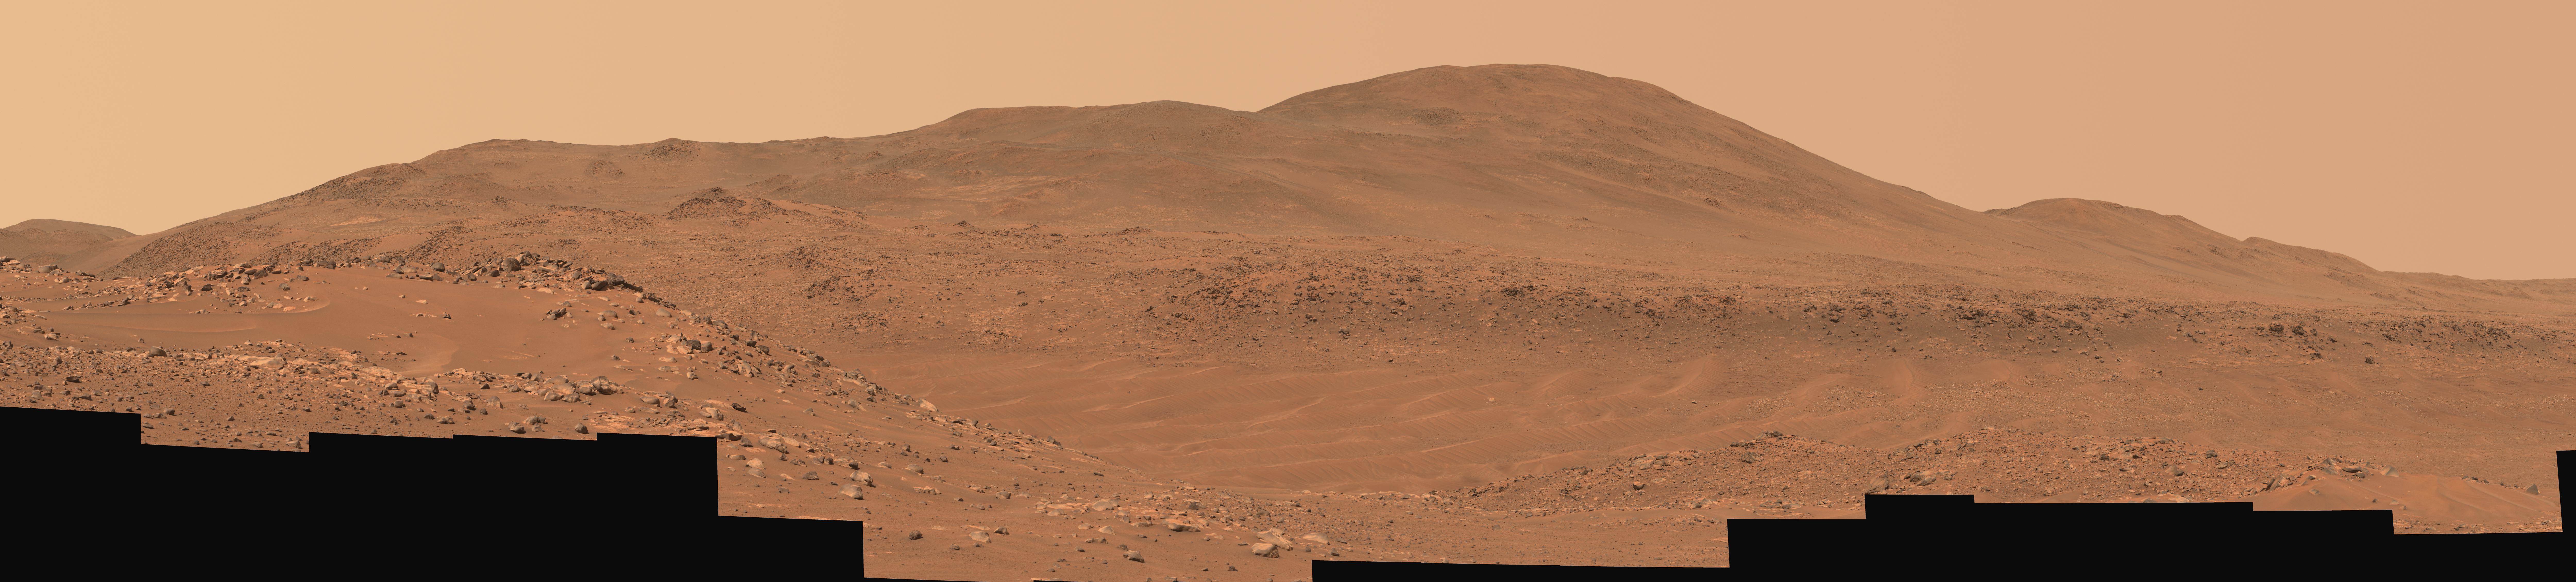

Ingenuity at ‘Valinor Hills’

Figure A (204 MB)

Figure B

This natural-color mosaic showing NASA’s Ingenuity Mars Helicopter at “Valinor Hills” was acquired by the agency’s Perseverance Mars rover on Feb. 21, 2024, the 1,068th Martian day, or sol, of the mission. The helicopter – the first aircraft to achieve powered, controlled flight on another world – sits just left of center, a speck-like figure amid a field of sand ripples.

Ingenuity damaged its rotor blades during landing on its 72nd and final flight on Jan. 18, 2024. The helicopter team nicknamed the spot where the last flight concluded Valinor Hills after the fictional location in J.R.R. Tolkien’s fantasy novels, which include “The Lord of the Rings” trilogy.

The 67 images that were stitched together to make this mosaic were captured from about 1,365 feet (415 meters) away by the rover’s Mastcam-Z camera. This is a wider and more detailed view of Valinor Hills than was shown in a previously released six-image Mastcam-Z mosaic that was taken from farther away.

Figure A: In this enhanced-color version of the mosaic, the color bands of the image have been processed to improve visual contrast and accentuate color differences.

Figure B: This image zooms in on the helicopter’s location within the enhanced-color version of the mosaic.

Arizona State University leads the operations of the Mastcam-Z instrument, working in collaboration with Malin Space Science Systems in San Diego, on the design, fabrication, testing, and operation of the cameras, and in collaboration with the Niels Bohr Institute of the University of Copenhagen on the design, fabrication, and testing of the calibration targets.

A key objective for Perseverance’s mission on Mars is astrobiology, including the search for signs of ancient microbial life. The rover will characterize the planet’s geology and past climate, pave the way for human exploration of the Red Planet, and be the first mission to collect and cache Martian rock and regolith (broken rock and dust).

Subsequent NASA missions, in cooperation with ESA (European Space Agency), would send spacecraft to Mars to collect these sealed samples from the surface and return them to Earth for in-depth analysis.

The Mars 2020 Perseverance mission is part of NASA’s Moon to Mars exploration approach, which includes Artemis missions to the Moon that will help prepare for human exploration of the Red Planet.

NASA’s Jet Propulsion Laboratory, which is managed for the agency by Caltech in Pasadena, California, built and manages operations of the Perseverance rover.

Credit: NASA/JPL-Caltech/ASU/MSSS